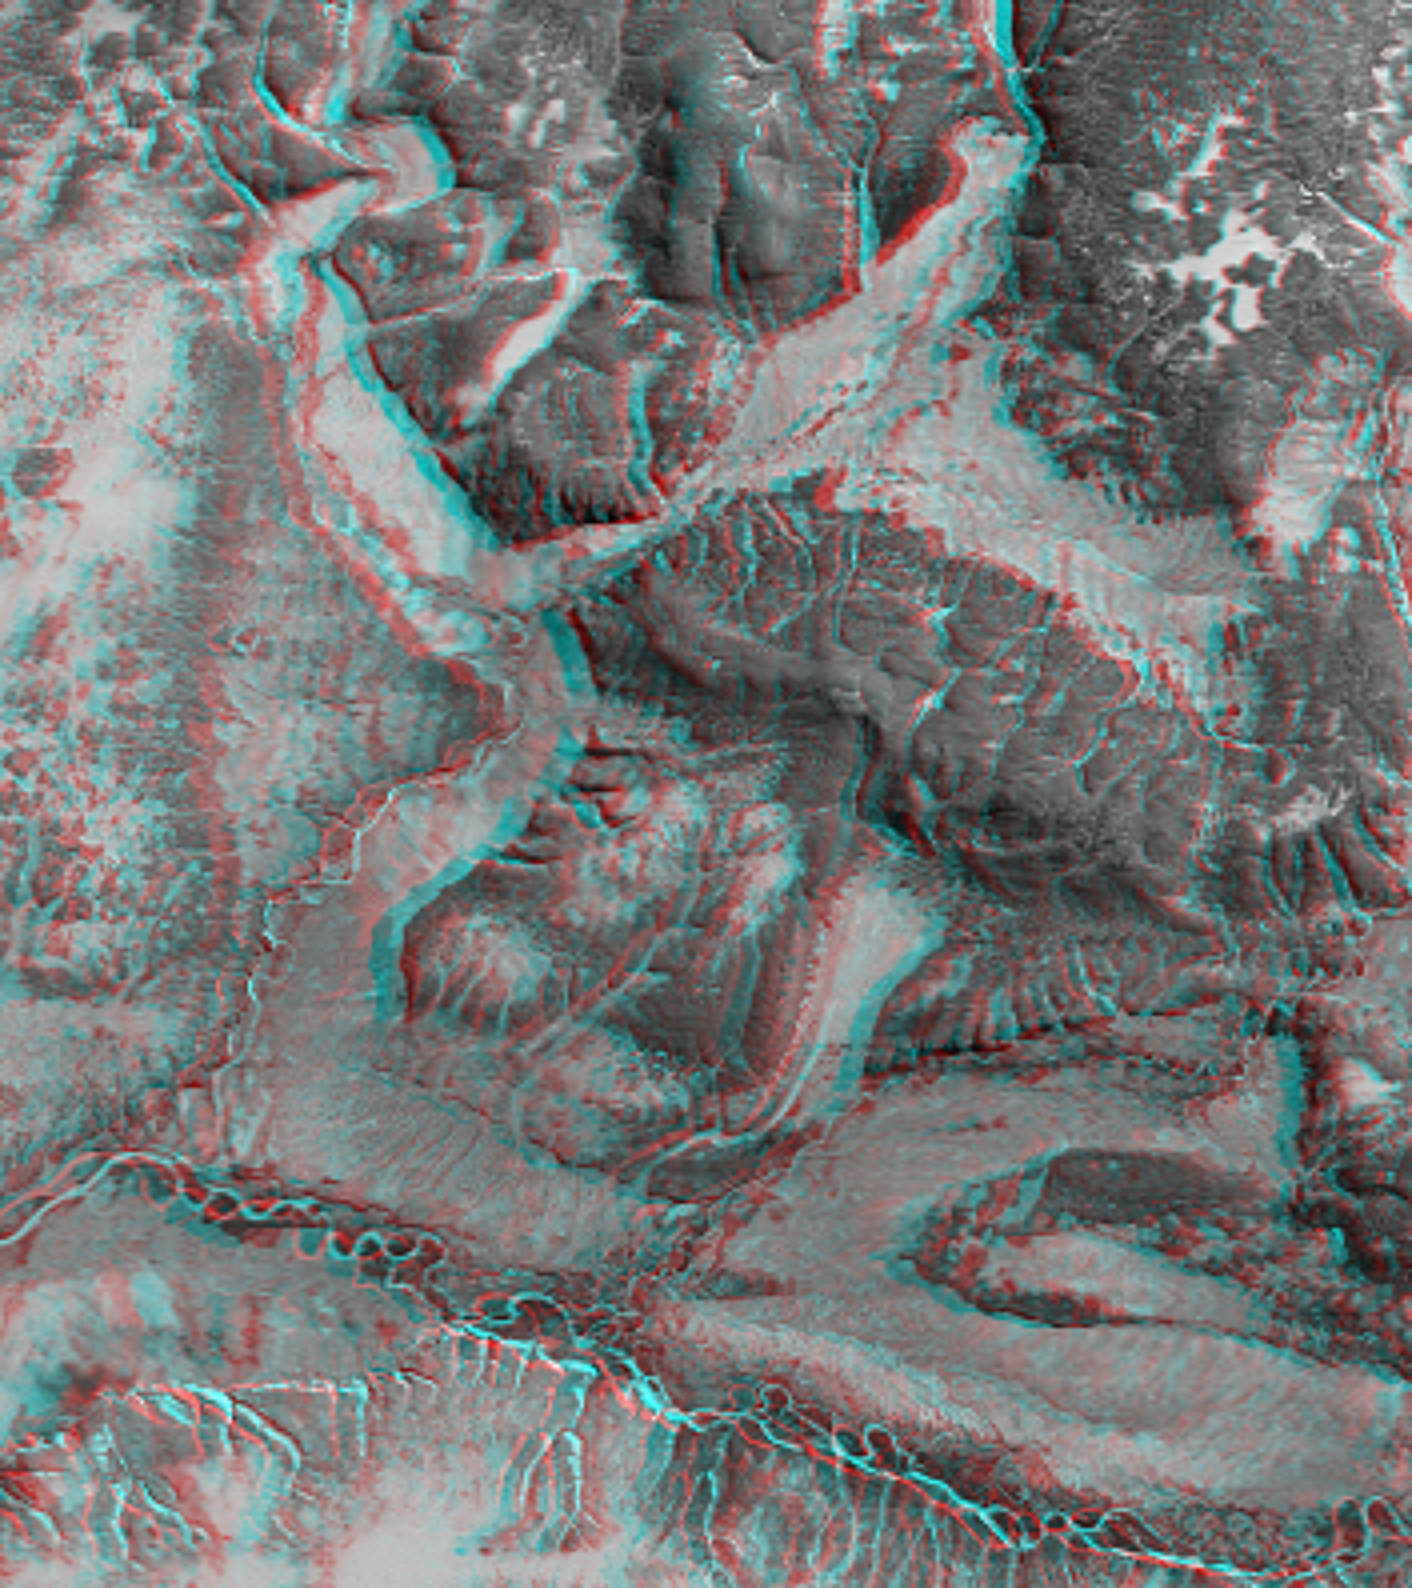

Anaglyph with Landsat Overlay, Kamchatka Peninsula, Russia

This 3-D anaglyph shows an area on the western side of the volcanically active Kamchatka Peninsula, Russia. Red-blue glasses are required to see the 3-D effect. The topographic data are from the first C-band mapping swath of the Shuttle Radar Topography Mission (SRTM). Images from the optical Landsat satellite are overlain on the SRTM topography data. The meandering channel of the Tigil River is seen along the bottom of the image, at the base of steep cliffs. In the middle left of the image, a terrace indicates recent uplift of the terrain and downcutting by the river. High resolution SRTM topographic data will be used by geologists and hydrologists to study the interplay of tectonic uplift and erosion.

This anaglyph was generated using topographic data from the Shuttle Radar Topography Mission to create two differing perspectives of a single image, one perspective for each eye. Each point in the image is shifted slightly, depending on its elevation. When viewed through special glasses, the result is a vertically exaggerated view of the Earth’s surface in its full three dimensions. Anaglyph glasses cover the left eye with a red filter and cover the right eye with a blue filter. The United States Geological Survey’s Earth Resources Observations Systems (EROS) Data Center, Sioux Falls, South Dakota, provided the Landsat data, which are overlain on the topography.

The Shuttle Radar Topography Mission (SRTM), launched on February 11, 2000, uses the same radar instrument that comprised the Spaceborne Imaging Radar-C/X-Band Synthetic Aperture Radar (SIR-C/X-SAR) that flew twice on the Space Shuttle Endeavour in 1994. The mission is designed to collect three-dimensional measurements of the Earth’s surface. To collect the 3-D data, engineers added a 60-meter-long (200-foot) mast, an additional C-band imaging antenna and improved tracking and navigation devices. The mission is a cooperative project between the National Aeronautics and Space Administration (NASA), the National Imagery and Mapping Agency (NIMA) and the German (DLR) and Italian (ASI) space agencies. It is managed by NASA’s Jet Propulsion Laboratory, Pasadena, CA, for NASA’s Earth Science Enterprise, Washington, DC.

Size: 5.3 km (3.3 miles) x 6.0 km (3.7 miles)
Location: 57 deg. North lat., 159 deg. East lon.
Orientation: North at left
Original Data Resolution: SRTM 30 meters (99 feet); Landsat 15 meters (45 feet)
Date Acquired: February 12, 2000

Credit: NASA/JPL/NIMA